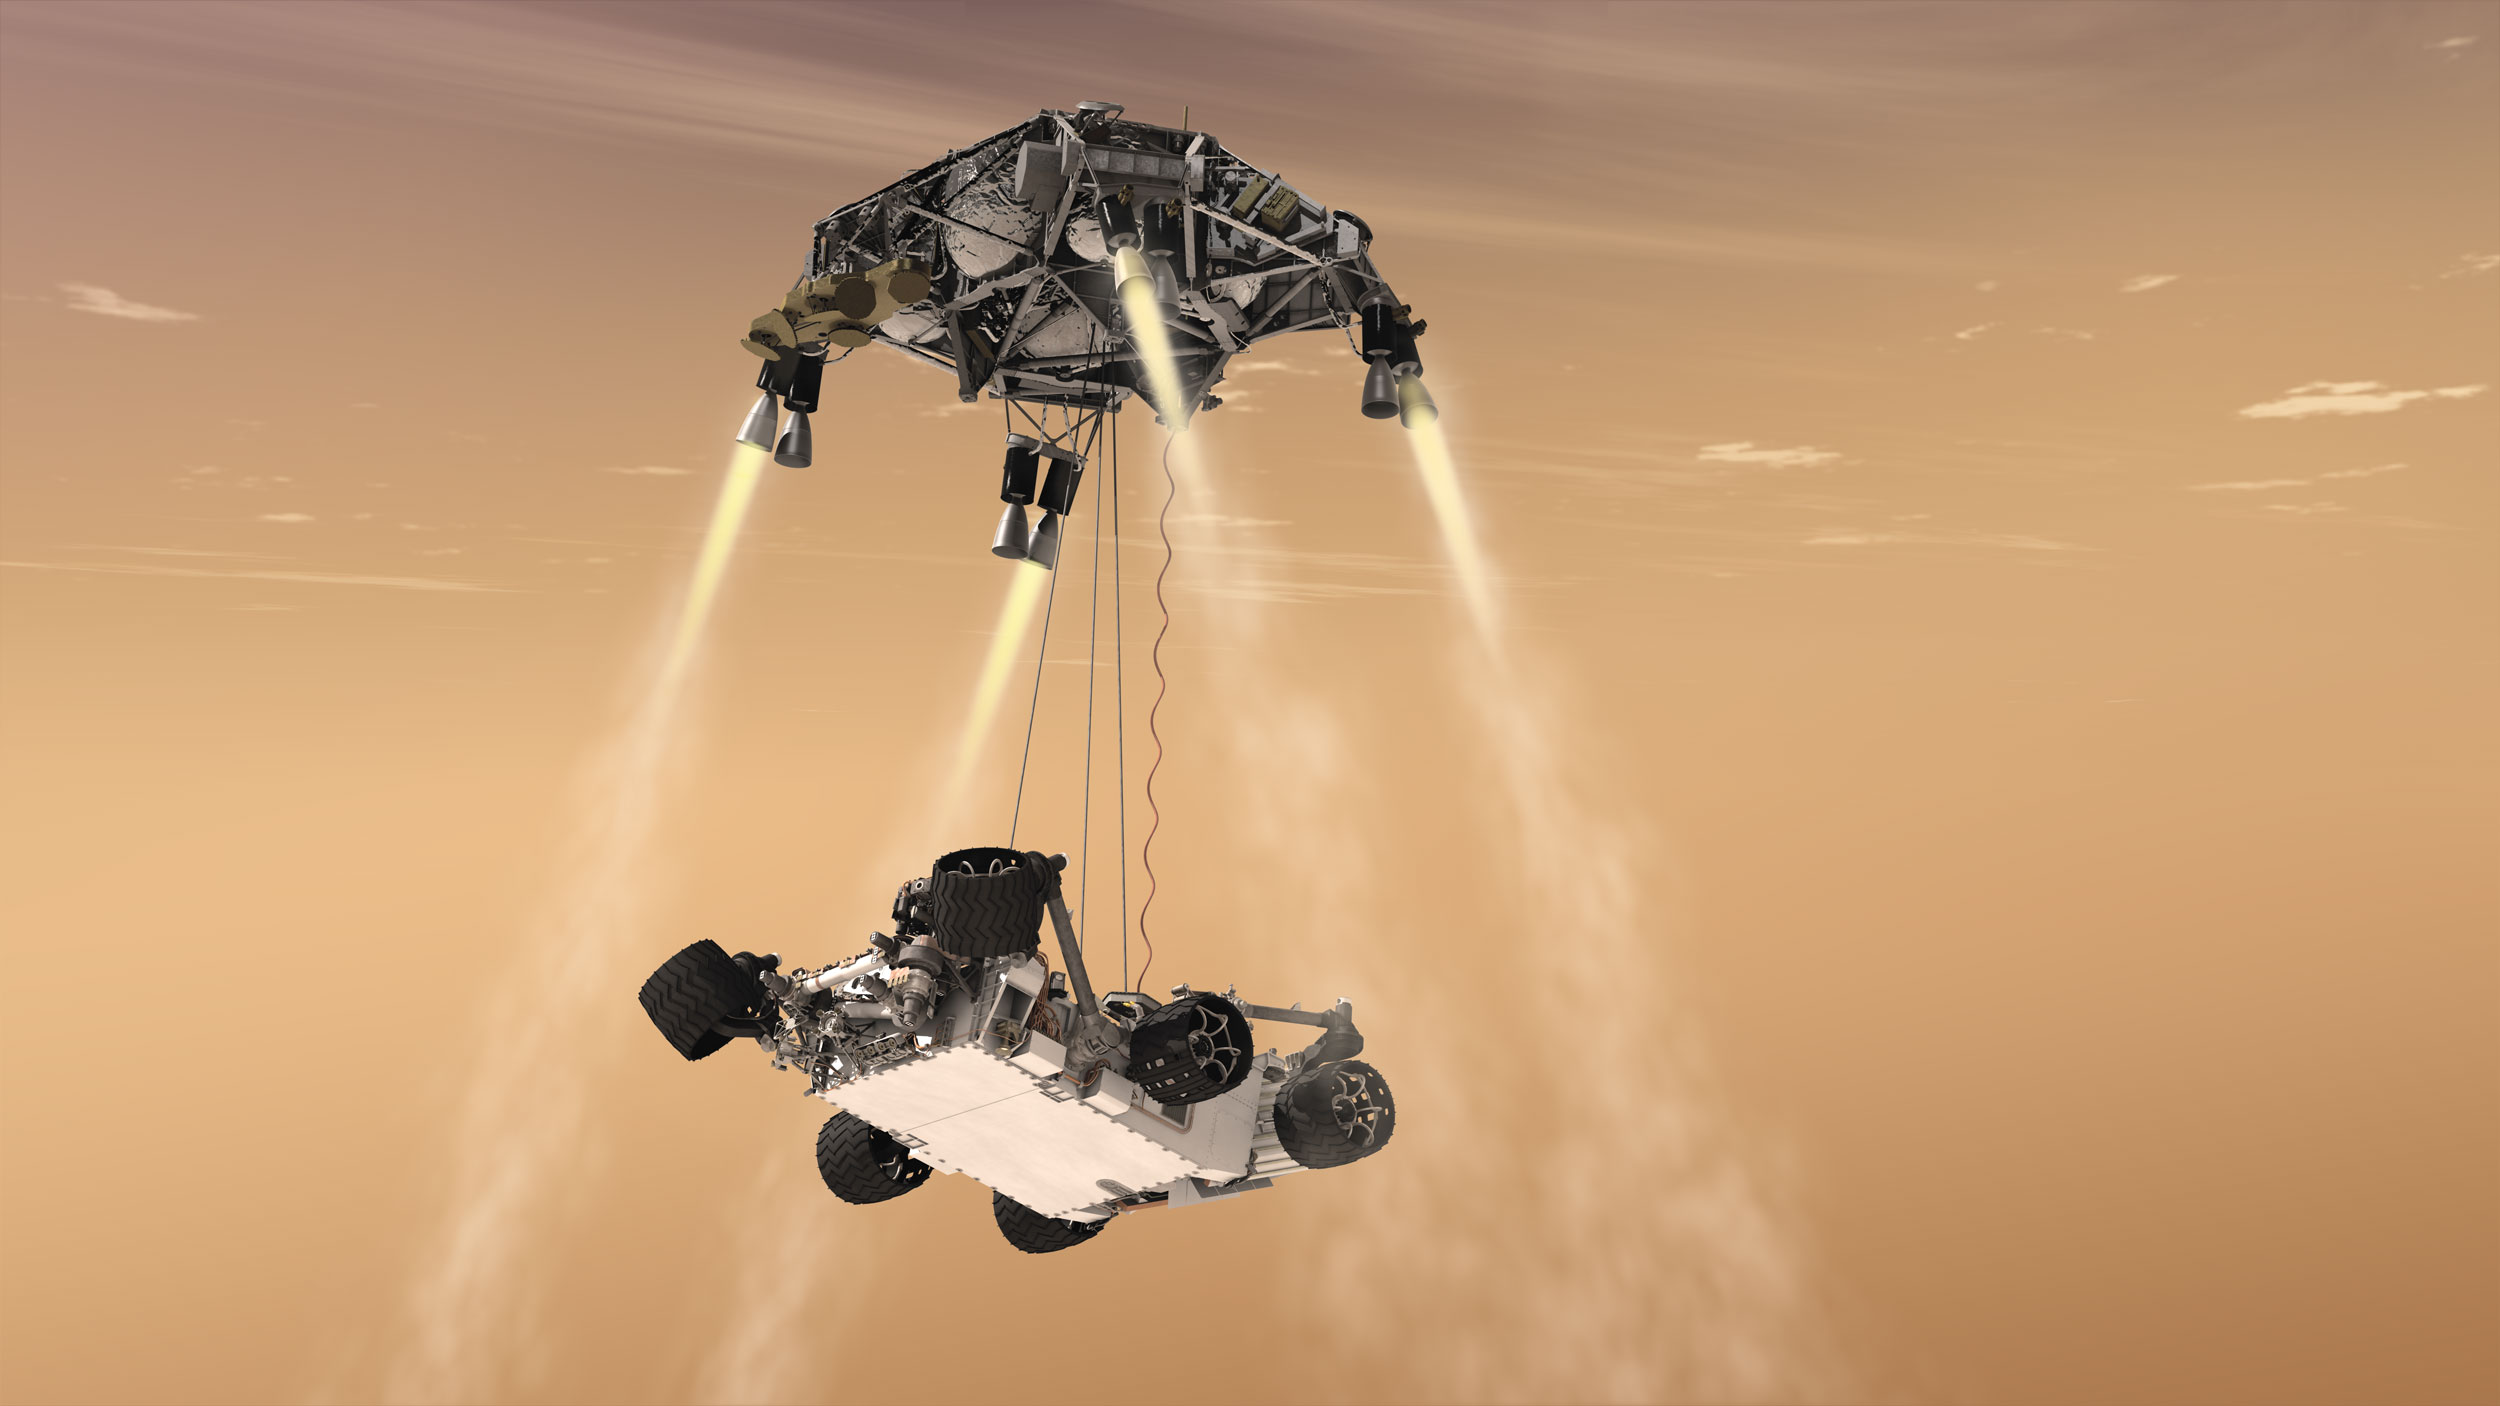

Curiosity’s Sky Crane Maneuver, Artist’s Concept

This artist’s concept shows the sky crane maneuver during the descent of NASA’s Curiosity rover to the Martian surface.

The entry, descent, and landing (EDL) phase of the Mars Science Laboratory mission begins when the spacecraft reaches the Martian atmosphere, about 81 miles (131 kilometers) above the surface of the Gale crater landing area, and ends with the rover Curiosity safe and sound on the surface of Mars.

Entry, descent, and landing for the Mars Science Laboratory mission will include a combination of technologies inherited from past NASA Mars missions, as well as exciting new technologies. Instead of the familiar airbag landing systems of the past Mars missions, Mars Science Laboratory will use a guided entry and a sky crane touchdown system to land the hyper-capable, massive rover.

The sheer size of the Mars Science Laboratory rover (over one ton, or 900 kilograms) would preclude it from taking advantage of an airbag-assisted landing. Instead, the Mars Science Laboratory will use the sky crane touchdown system, which will be capable of delivering a much larger rover onto the surface. It will place the rover on its wheels, ready to begin its mission after thorough post-landing checkouts.

The new entry, descent and landing architecture, with its use of guided entry, will allow for more precision. Where the Mars Exploration Rovers could have landed anywhere within their respective 93-mile by 12-mile (150 by 20 kilometer) landing ellipses, Mars Science Laboratory will land within a 12-mile (20-kilometer) ellipse! This high-precision delivery will open up more areas of Mars for exploration and potentially allow scientists to roam “virtually” where they have not been able to before.

In the depicted scene, the spacecraft’s descent stage, while controlling its own rate of descent with four of its eight throttle-controllable rocket engines, has begun lowering Curiosity on a bridle. The rover is connected to the descent stage by three nylon tethers and by an umbilical providing a power and communication connection. The bridle will extend to full length, about 25 feet (7.5 meters), as the descent stage continues descending. Seconds later, when touchdown is detected, the bridle is cut at the rover end, and the descent stage flies off to stay clear of the landing site.

NASA’s Jet Propulsion Laboratory, a division of the California Institute of Technology, Pasadena, Calif., manages the Mars Science Laboratory Project for the NASA Science Mission Directorate, Washington.

Credit: NASA/JPL-Caltech